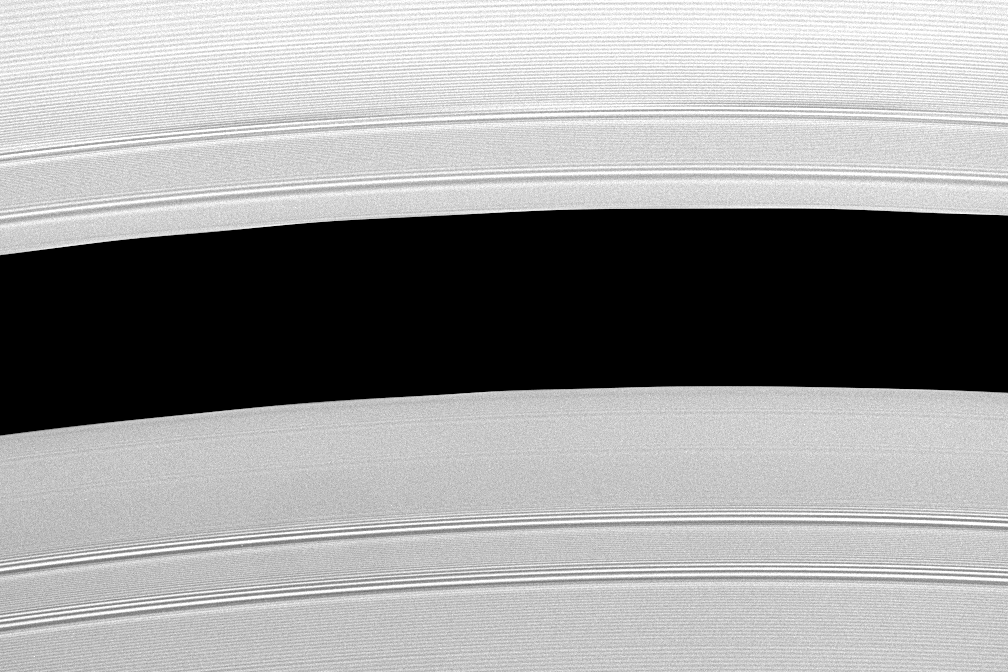

Resonant Effects

This view shows Saturn’s Encke Gap (325 kilometers, or 200 miles wide) whose center is 133,590 kilometers (83,010 miles) from Saturn. This division in the rings is home to the small moon called Pan (20 kilometers, or 12 miles across).

The four bright bands – two on either side of the gap – are density waves generated by gravitational resonances with Prometheus and Pandora. The rest of the ring structures seen here are “wakes.”

Like a placid lake surface disturbed by a boat, ring particles near the gap have their orbits perturbed by Pan’s gravity, organizing themselves into wakes that stream away from the moon. The spacing of these wakes (their wavelength) increases with distance from the gap, as can be seen here.

Unlike most waves in the rings, wakes do not propagate or sustain themselves; rather, they preserve the memory of a single event (a passing of Pan in its orbit). These ripples are surprisingly persistent. In this image, for example, Pan is 120 degrees farther around the planet from this location, and the wakes here were generated as long as four months before the image was taken. Scientists are working to revise models of how ring wakes evolve using data from Cassini.

The image was taken in visible light with the Cassini spacecraft narrow-angle camera on May 20, 2005, at a distance of approximately 332,000 kilometers (206,000 miles) from Saturn. The image scale is 2 kilometers (1 mile) per pixel.

The Cassini-Huygens mission is a cooperative project of NASA, the European Space Agency and the Italian Space Agency. The Jet Propulsion Laboratory, a division of the California Institute of Technology in Pasadena, manages the mission for NASA’s Science Mission Directorate, Washington, D.C. The Cassini orbiter and its two onboard cameras were designed, developed and assembled at JPL. The imaging team is based at the Space Science Institute, Boulder, Colo.

Credit: NASA/JPL/Space Science Institute